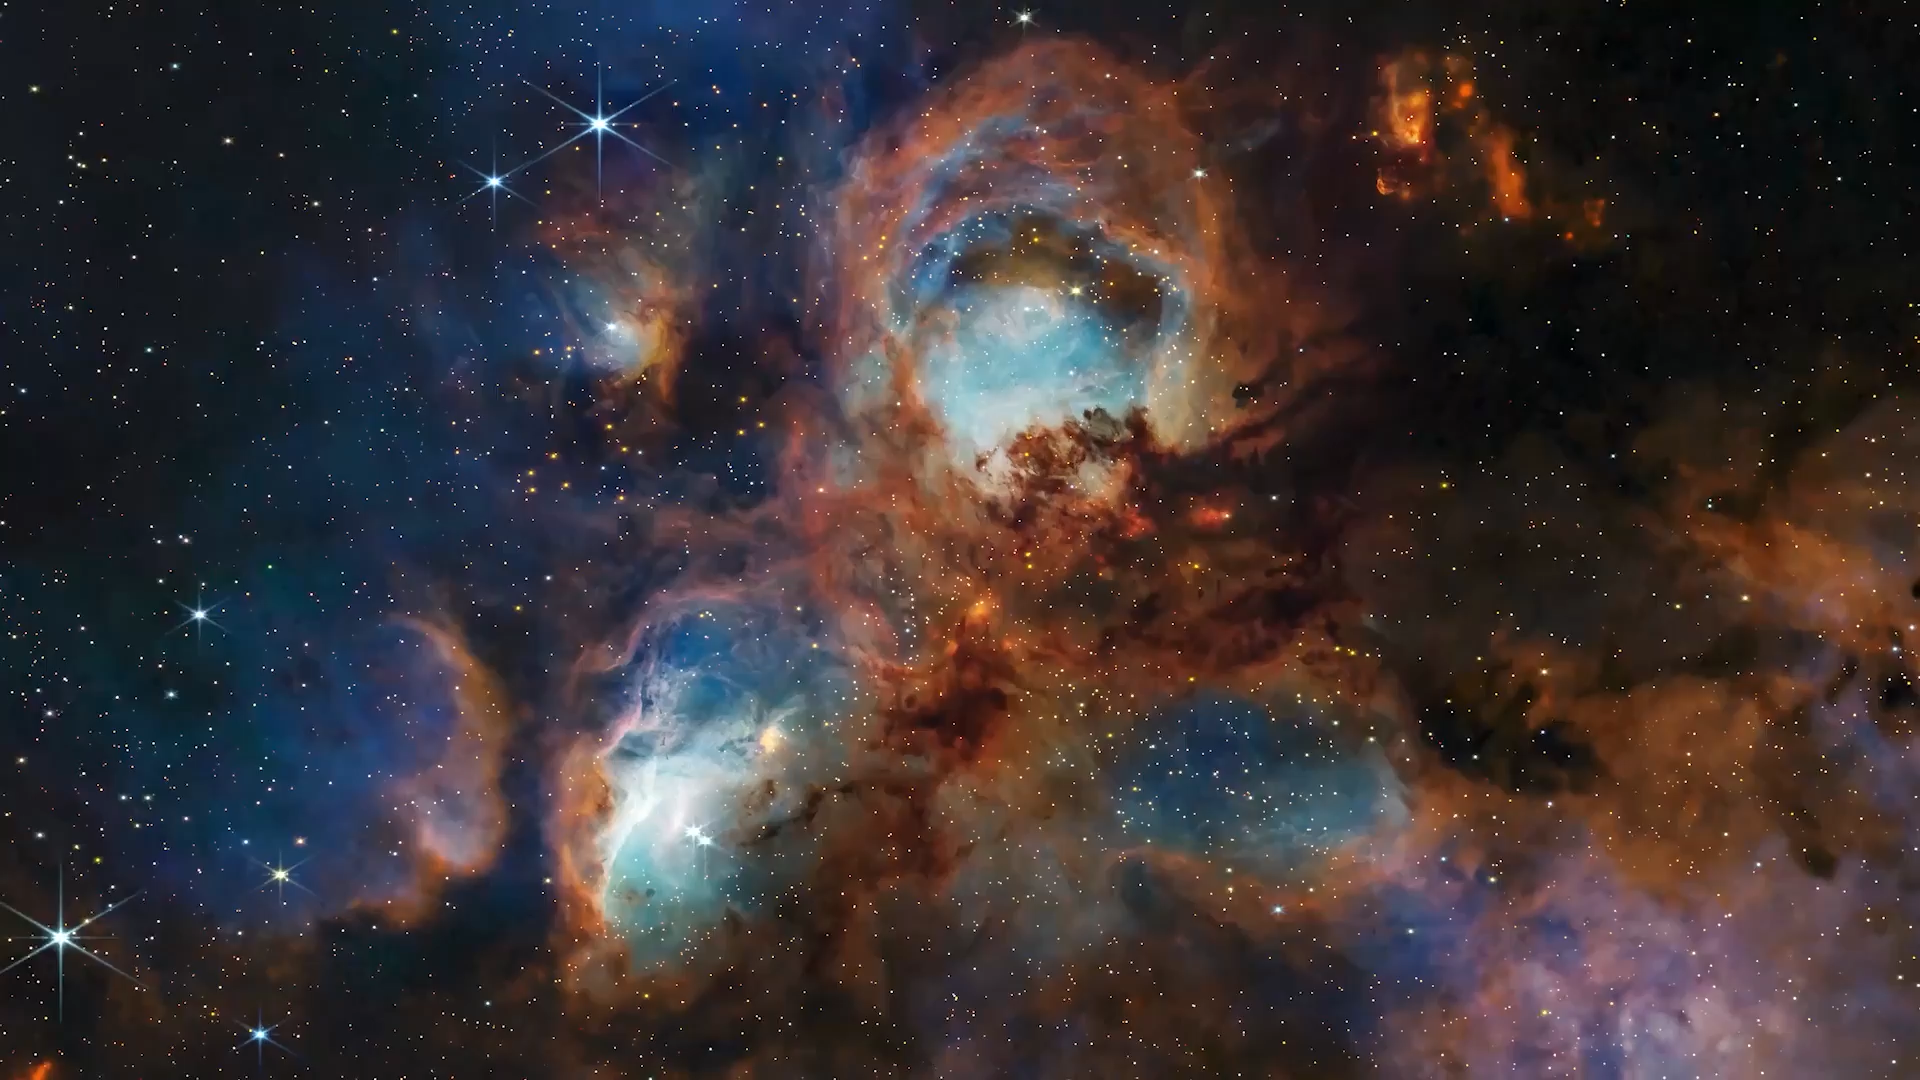

Webb: Transforming Our Understanding of Star Formation

NASA’s James Webb Space Telescope has “supercharged” what astronomers know about star formation with its sharp near- and mid-infrared observations. In this video, learn about some of the most exciting discoveries Webb has made since the start of its science operations in 2022.

Credit: Video: NASA, ESA, CSA, STScI, Danielle Kirshenblat (STScI); Script Writer: Claire Blome (STScI); Project Scientist: Kelly Lepo (STScI); Education/Outreach Advisor: Alexander Cotnoir (STScI); Technical Specialists: Ralf Crawford (STScI), Gregory Bacon (STScI), Quyen Hart (STScI); Narration: Kelly Lepo (STScI); Music: UMG